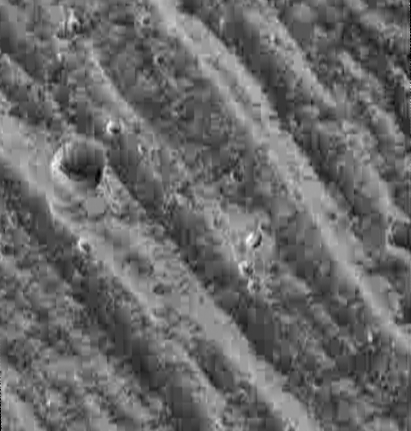

Bright and Dark Slopes on Ganymede

Ridges on the edge of Ganymede’s north polar cap show bright east-facing slopes and dark west-facing slopes with troughs of darker material below the larger ridges. North is to the top. The bright slopes may be due to grain size differences, differences in composition between the original surface and the underlying material, frost deposition, or illumination effects. The large 2.4 kilometer (1.5 mile) diameter crater in this image shows frost deposits located on the north-facing rim slope, away from the sun. A smaller 675 meter (2200 foot) diameter crater in the center of the image is surrounded by a bright deposit which may be ejecta from the impact. Ejecta deposits such as this are uncommon for small craters on Ganymede. This image measures 18 by 19 kilometers (11 by 12 miles) and has a resolution of 45 meters (148 feet) per pixel. NASA’s Galileo spacecraft obtained this image on September 6, 1996 during its second orbit around Jupiter.

The Jet Propulsion Laboratory, Pasadena, CA manages the Galileo mission for NASA’s Office of Space Science, Washington, DC. JPL is an operating division of California Institute of Technology (Caltech).

Credit: NASA/JPL/Brown University